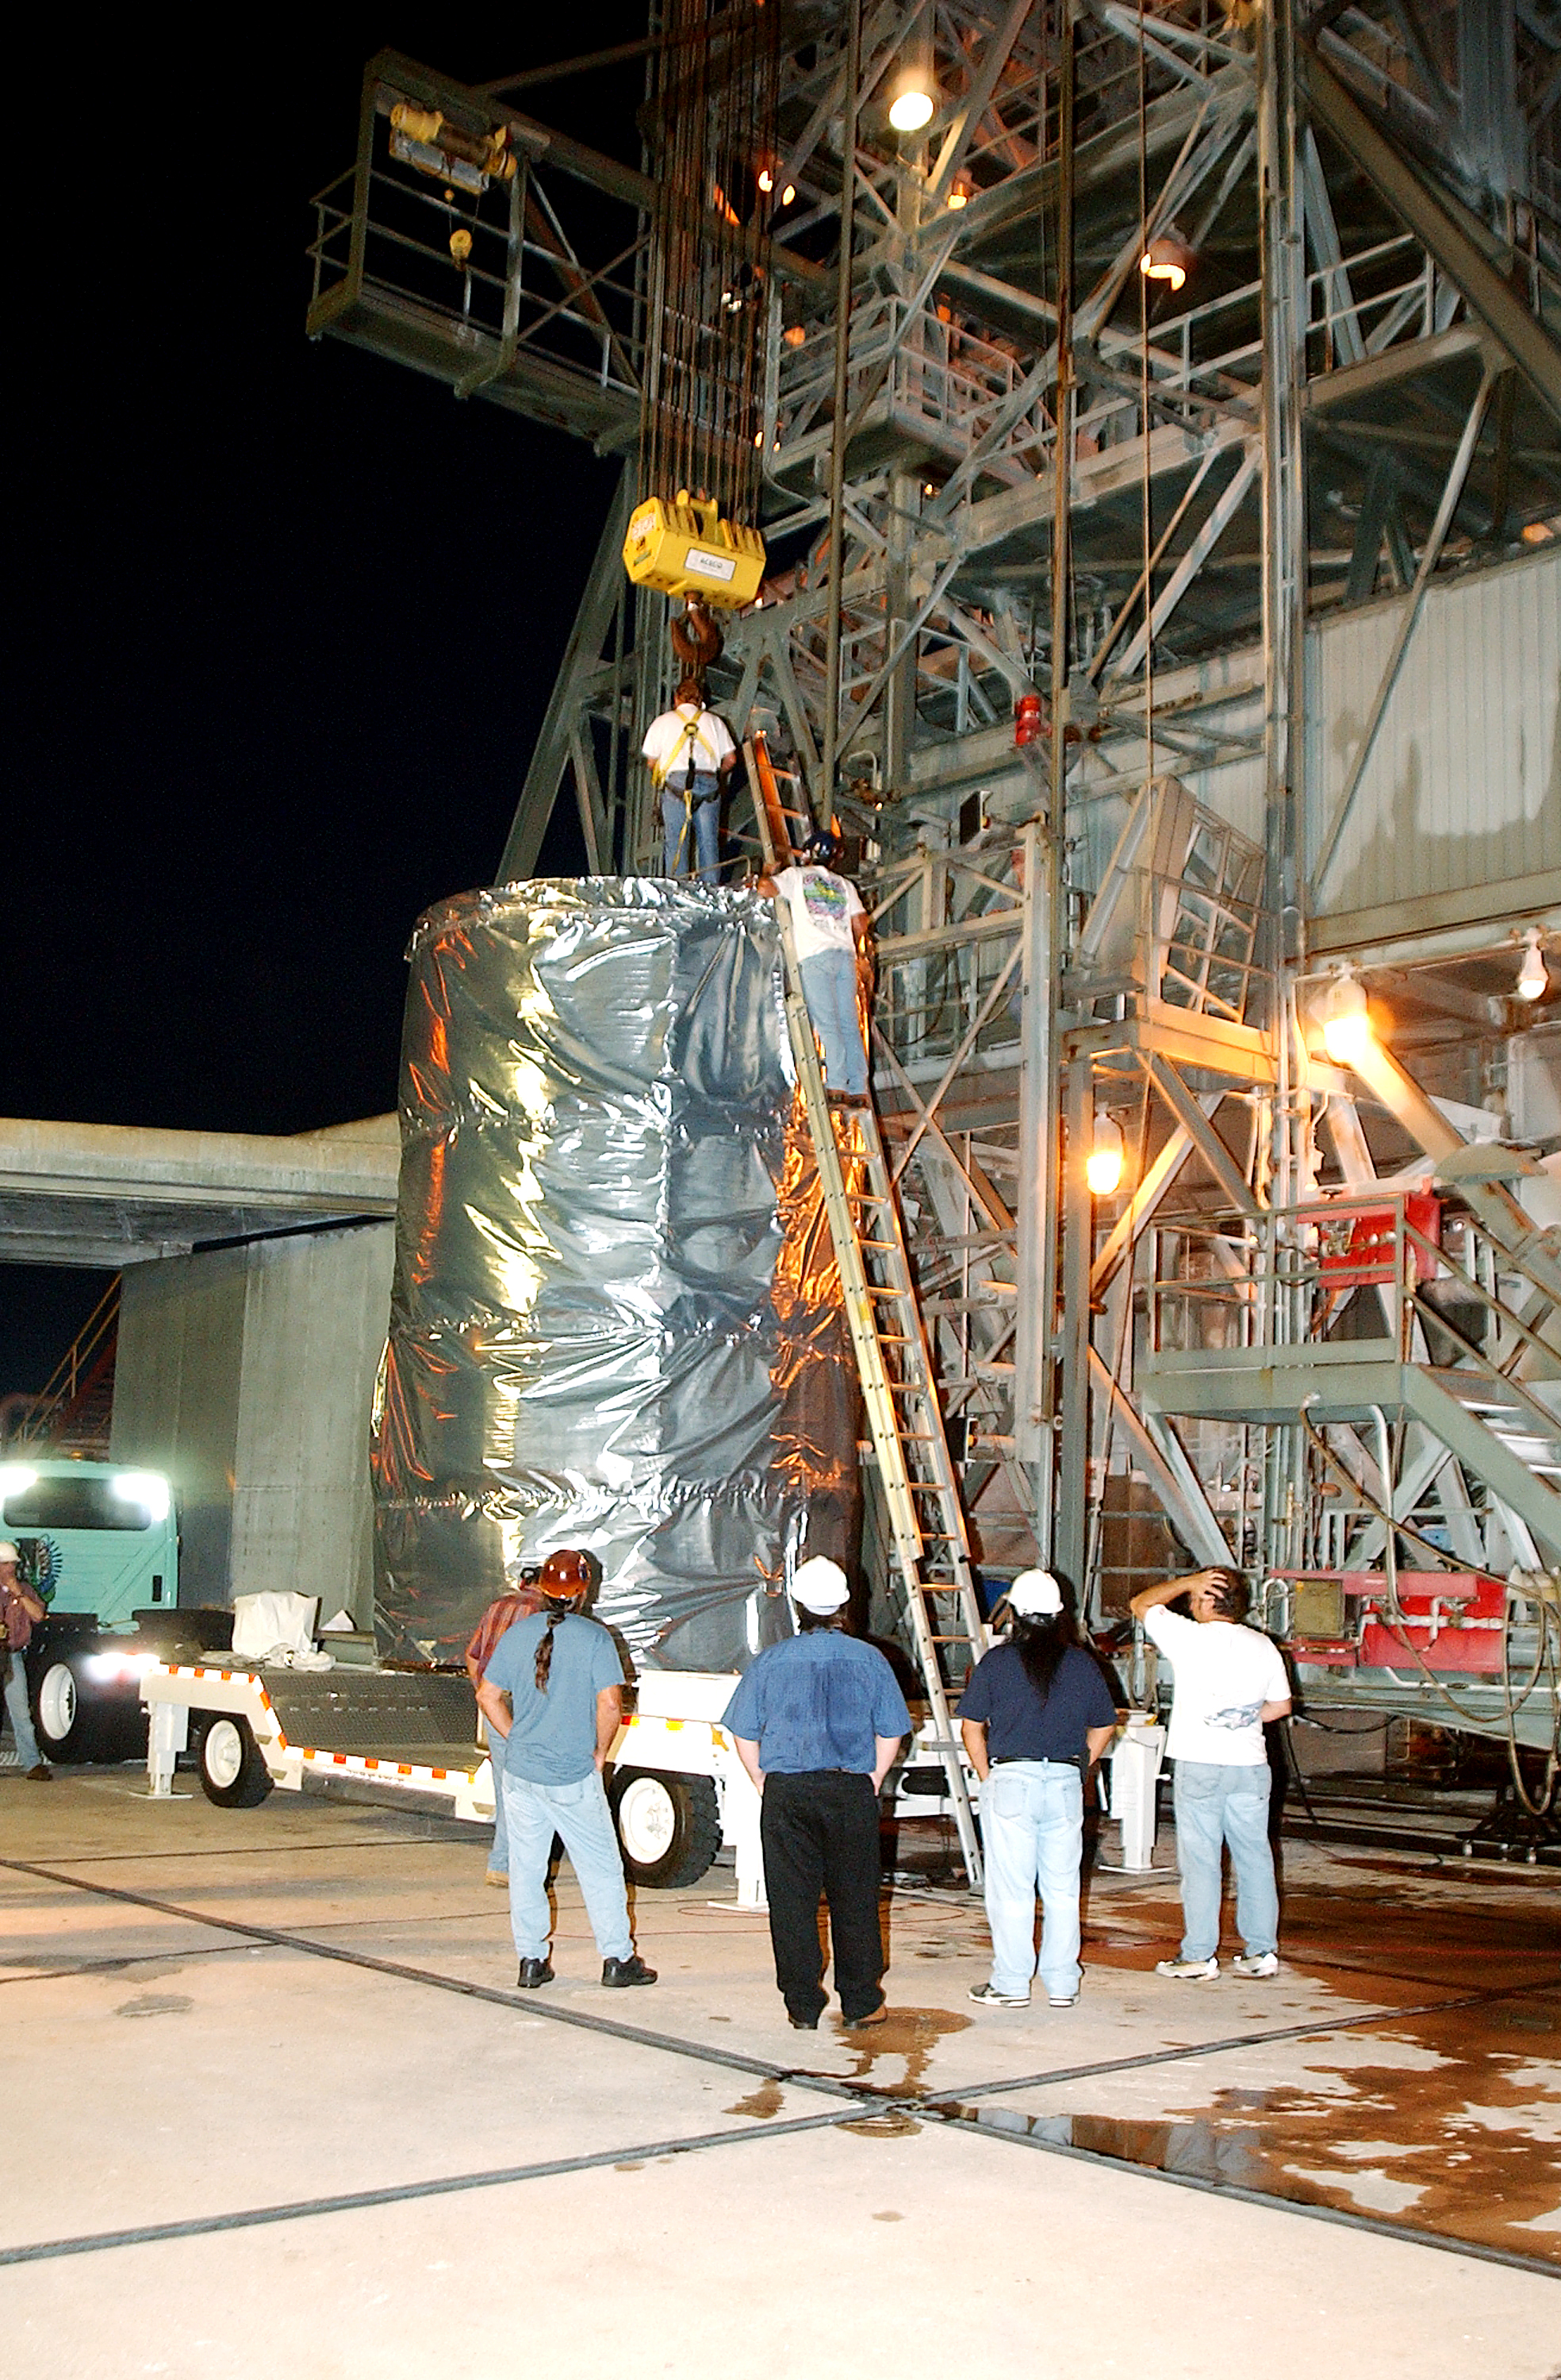

Spitzer Transferred to Rocket

The Spitzer Space Telescope is transferred from the clean room to the top of its Delta II rocket on August 10, 2003.

Credit: NASA/KSC